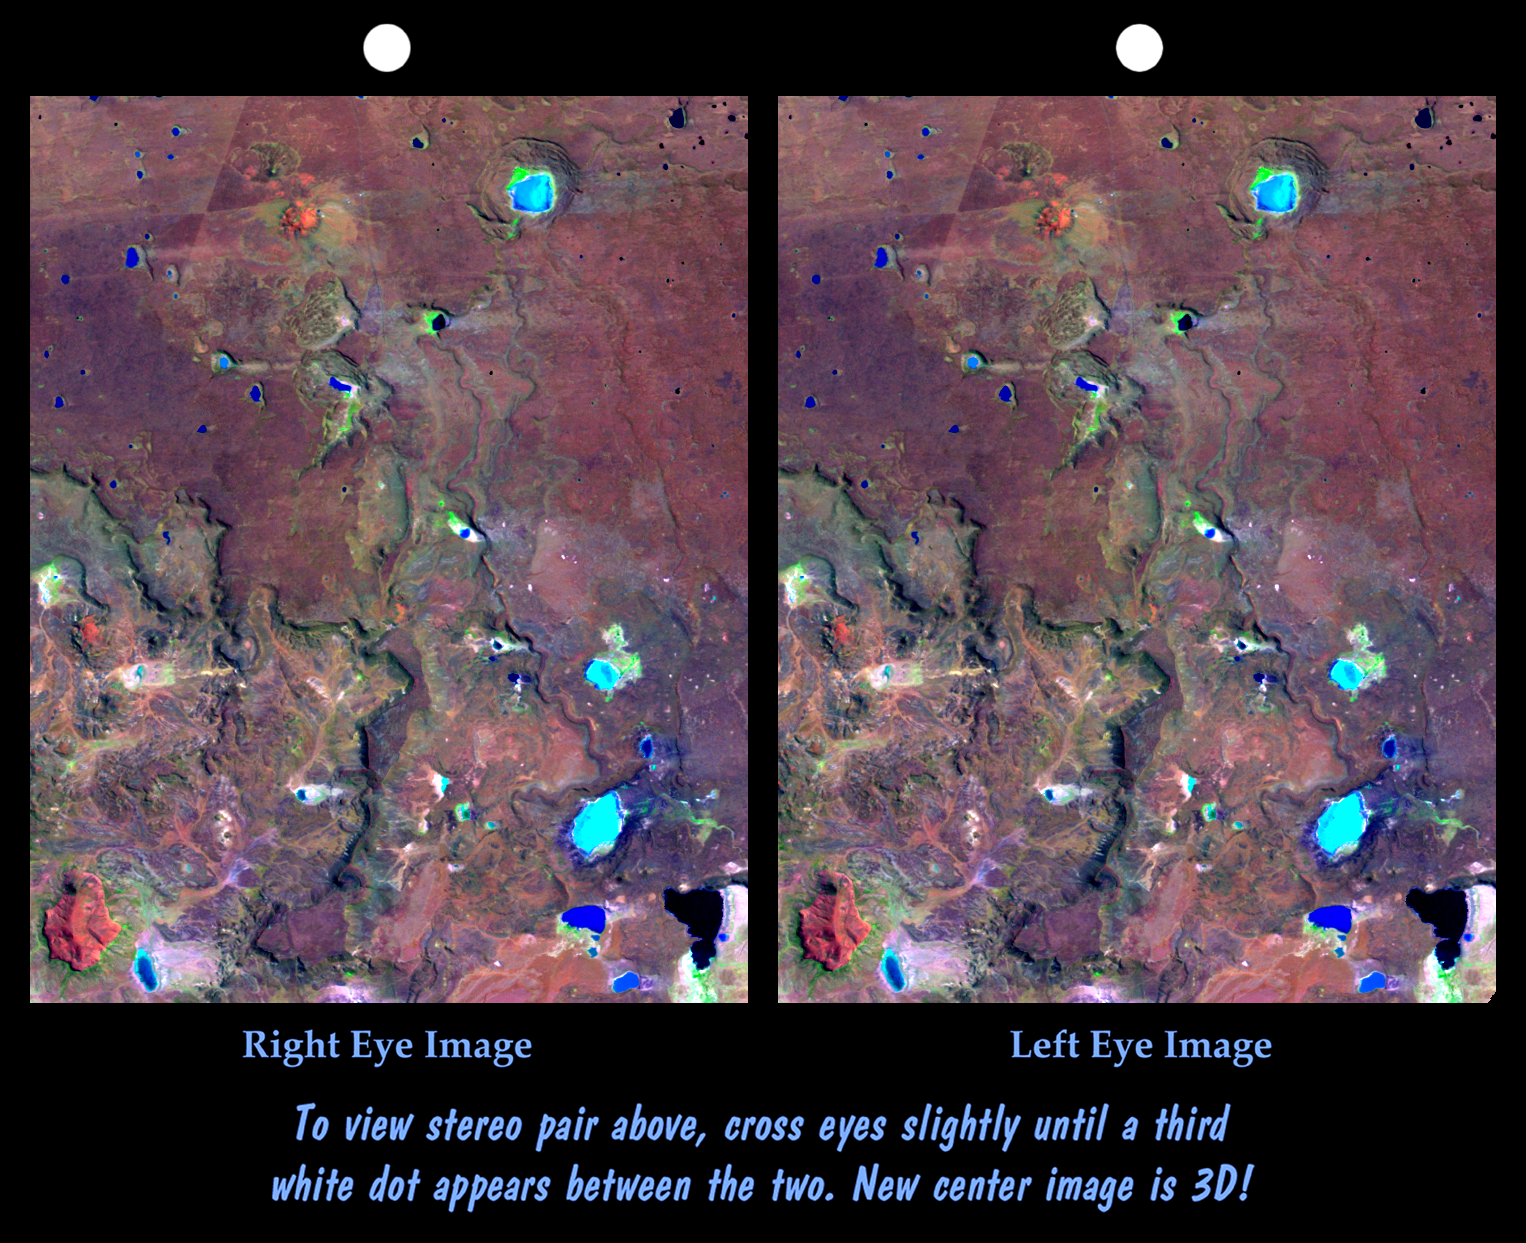

Stereo Pair: Inverted Topography, Patagonia, Argentina

The Meseta de Somuncura is a broad plateau capped by basalt. Near its western edge is evidence of multiple volcanic events and a complex erosion history. Most notable are the long, narrow-, and winding lava flows that run across most of the right side of the image. These formed from low-viscosity lava that flowed down gullies over fairly flat terrain. Later, erosion of the landscape continued and the solidified flows were more resistant than the older surrounding rocks. Consequently, the flows became the ridges we see here. This natural process of converting gullies to ridges is called topographic inversion. See image PIA02755 (upper left corner) for a good example of topographic inversion in its earlier stages.

Other features seen here include numerous and varied closed depressions. The regional drainage is not well integrated, and drainage ends up in salty lakes (blue if shallow, black if deep). Wind streaks indicate that winds blow toward the east (right) and blow salt grains off the lakebeds when dry. The bowtie pattern in the upper left has resulted from differing grazing practices among fenced fields.

This cross-eyed stereoscopic image pair was generated using topographic data from the Shuttle Radar Topography Mission, combined with an enhanced Landsat 7satellite color image. The topography data are used to create two differing perspectives of a single image, one perspective for each eye. In doing so, each point in the image is shifted slightly, depending on its elevation. When stereoscopically merged, the result is a vertically exaggerated view of the Earth’s surface in its full three dimensions.

Landsat satellites have provided visible light and infrared images of the Earth continuously since 1972. SRTM topographic data match the 30-meter (99-foot) spatial resolution of most Landsat images and provide a valuable complement for studying the historic and growing Landsat data archive. The Landsat 7 Thematic Mapper image used here was provided to the SRTM project by the United States Geological Survey, Earth Resources Observation Systems (EROS) Data Center,Sioux Falls, South Dakota.

Elevation data used in this image was acquired by the Shuttle Radar Topography Mission (SRTM) aboard the Space Shuttle Endeavour, launched on February 11, 2000. SRTM used the same radar instrument that comprised the Spaceborne Imaging Radar-C/X-Band Synthetic Aperture Radar (SIR-C/X-SAR) that flew twice on the Space Shuttle Endeavour in 1994. SRTM was designed to collect three-dimensional measurements of the Earth’s surface. To collect the 3-D data, engineers added a 60-meter-long (200-foot) mast, installed additional C-band and X-band antennas, and improved tracking and navigation devices. The mission is a cooperative project between the National Aeronautics and Space Administration (NASA), the National Imagery and Mapping Agency (NIMA) of the U.S. Department of Defense (DoD), and the German and Italian space agencies. It is managed by NASA’s Jet Propulsion Laboratory, Pasadena, CA, for NASA’s Earth Science Enterprise,Washington, DC.

Size: 21.5 kilometers (13.4 miles) x 27.2 kilometers (16.9 miles)
Location: 41.6 deg. South lat., 67.9 deg. West lon.
Orientation: North toward upper left
Image Data: Landsat bands 1,4,7 in blue, green, red
Date Acquired: February 19, 2000 (SRTM), January 22, 2000 (Landsat)

Credit: NASA/JPL/NIMA